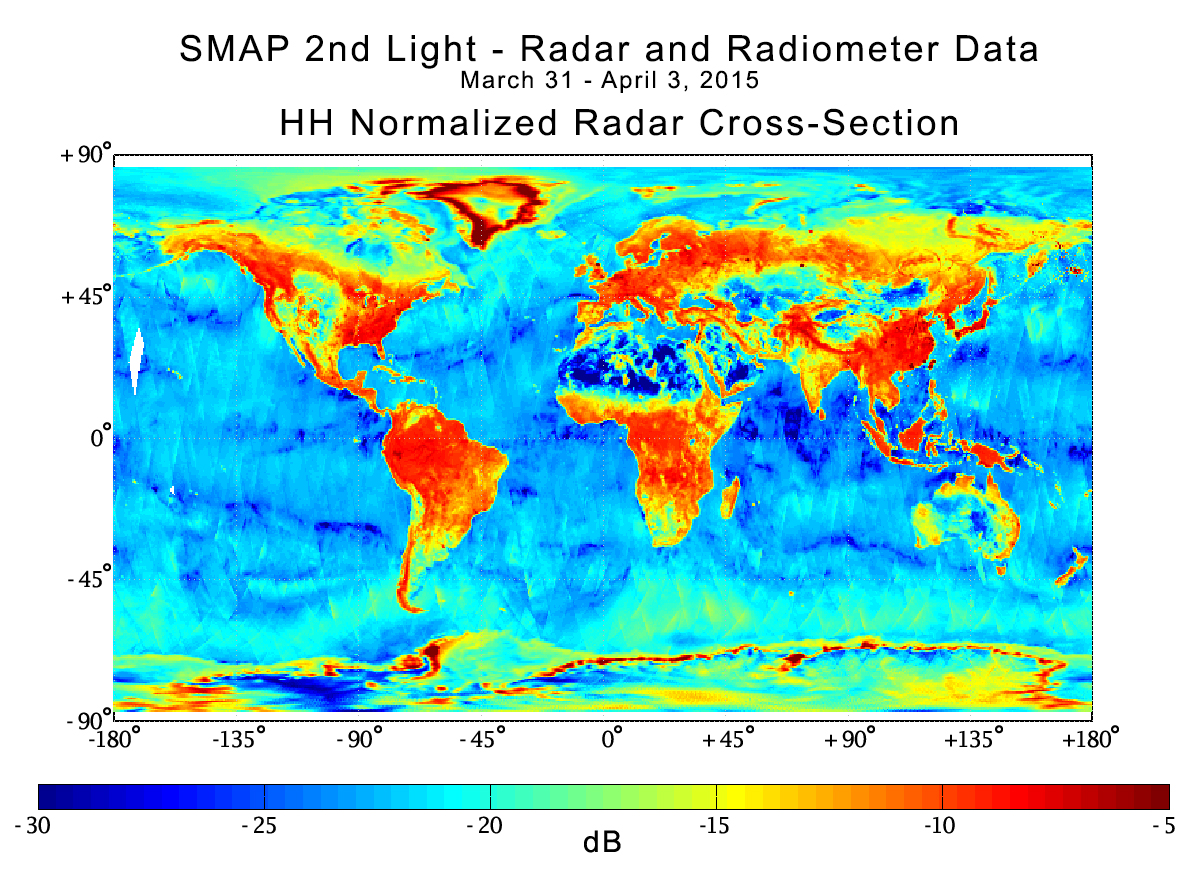

NASA Soil Moisture Mission Produces First Global Radar Map

With its antenna now spinning at full speed, NASA’s new Soil Moisture Active Passive (SMAP) observatory has successfully re-tested its science instruments and generated its first global maps, a key step to beginning routine science operations next month.

SMAP launched Jan. 31 on a minimum three-year mission to map global soil moisture and detect whether soils are frozen or thawed. The mission will help scientists understand the links in Earth’s water, energy and carbon cycles; help reduce uncertainties in predicting weather and climate; and enhance our ability to monitor and predict natural hazards such as floods and droughts.

In late March, mission controllers at NASA’s Jet Propulsion Laboratory in Pasadena, California, successfully spun SMAP’s 20-foot-wide (6-meter) antenna up to its full speed of 14.6 revolutions per minute in a two-step process. SMAP’s spinning antenna makes cone-shaped scans across Earth’s surface, measuring a 620-mile-wide (1,000-kilometer) swath of the ground as it flies above Earth from pole to pole at an altitude of 426 miles (685 kilometers). The wide swath width and polar orbit allow SMAP to map the entire globe with high-resolution radar data every two to three days.

With its spin-up activities complete, the observatory’s radar and radiometer instruments were powered on from March 31 to April 3 in a test designed to verify the pointing accuracy of the antenna and the overall performance of the radar and radiometer instruments. The radar data acquired from the test have been processed to generate instrument data products with a spatial resolution of about 19 miles (30 kilometers).

SMAP’s radar, operating at 1.2 gigahertz, works by transmitting microwave pulses to the ground and receiving and measuring the strength of the signals that bounce back from Earth, called backscatter. Water — including water in soil — responds differently than dry soil does to microwaves. Water changes the strength of backscatter and microwaves’ polarization (the orientation of the electrical field of the microwaves). Therefore, backscatter from soil containing more moisture is stronger and is polarized differently than backscatter from drier soil. The extent of this difference allows scientists to distinguish the amount of moisture present in the soil. SMAP’s radar emits pulses with two different polarizations, horizontal and vertical, to make a more complete measurement of this effect.

In this composite radar image, global land, ocean and ice conditions are readily apparent. The weaker strength radar signals measured over the Sahara and Gobi Deserts, depicted in blue shades, reflect their very low soil moisture content and lack of vegetation cover. In contrast, the densely vegetated Amazon and Congo rain forests have very strong radar signals, depicted in reds. In North America, the boreal forests and tree canopies in the Rockies, Sierra Nevada and Cascade mountain ranges, and areas east of the Mississippi River, also have strong radar echoes. Grasslands and prairies in the U.S. Great Plains, a great expanse of flat land, exhibit relatively lower-strength radar echoes.

SMAP’s radar also takes data over Earth’s ocean and sea ice. Variations in radar data over the open ocean reflect variations in surface wind conditions, with relatively low winds in the tropics and high winds at high latitudes. Arctic sea ice, which contains air bubbles and pockets of brine, produces radar echo strengths similar to those seen over grassland or tundra terrain.

The SMAP mission is required to produce high-resolution maps of global soil moisture and detect whether soils are frozen or thawed. SMAP’s radar has two data acquisition functions: one for synthetic aperture radar (SAR) processing to produce radar measurements at a spatial resolution of 0.6 to 1.9 miles (1 to 3 kilometers), and another for low-resolution processing to produce radar measurements at a spatial resolution of 19 miles (30 kilometers). The SAR function will be used over land surfaces and coastal oceans during routine science operations, while low-resolution processing will be exercised over land as well as over global ocean areas. Since the SAR function was only turned on for limited durations during the March 31 – April 3 test, mission scientists did not obtain enough SAR data to produce global high-resolution maps. Beginning April 13, SMAP will start conducting regular SAR observations that will enable high-resolution global mapping of land surfaces about every two to three days.

Scientists will combine measurements from SMAP’s radar and radiometer sensors to capitalize on the strengths of each and work around their weaknesses. The radar alone can produce a soil moisture measurement with a spatial resolution of about 1.9 miles (3 kilometers), but the measurement itself is less accurate than the one made by the radiometer. The radiometer alone achieves a highly accurate observation of soil moisture but with a much poorer spatial resolution of about 25 miles (40 kilometers). By combining these separate measurements through advanced data processing, SMAP will provide the user community with a combined soil moisture measurement that has high accuracy and a resolution of 5.6 miles (9 kilometers). The advanced processing required to combine these active and passive measurements is now being functionally checked out, and is the last step in SMAP’s postlaunch checkout process. SMAP will offer the individual radar and radiometer data, among other data products.

SMAP is managed for NASA’s Science Mission Directorate in Washington by JPL with participation by NASA’s Goddard Space Flight Center, Greenbelt, Maryland. JPL is responsible for project management, system engineering, instrument management, the radar instrument, mission operations and the ground data system. Goddard is responsible for the radiometer instrument. Both centers collaborate on the science data processing and delivery of science data products to the Alaska Satellite Facility and the National Snow and Ice Data Center for public distribution and archiving. NASA’s Launch Services Program at NASA’s Kennedy Space Center in Florida is responsible for launch management. JPL is managed for NASA by the California Institute of Technology in Pasadena.

Credit: NASA/JPL-Caltech/GSFC